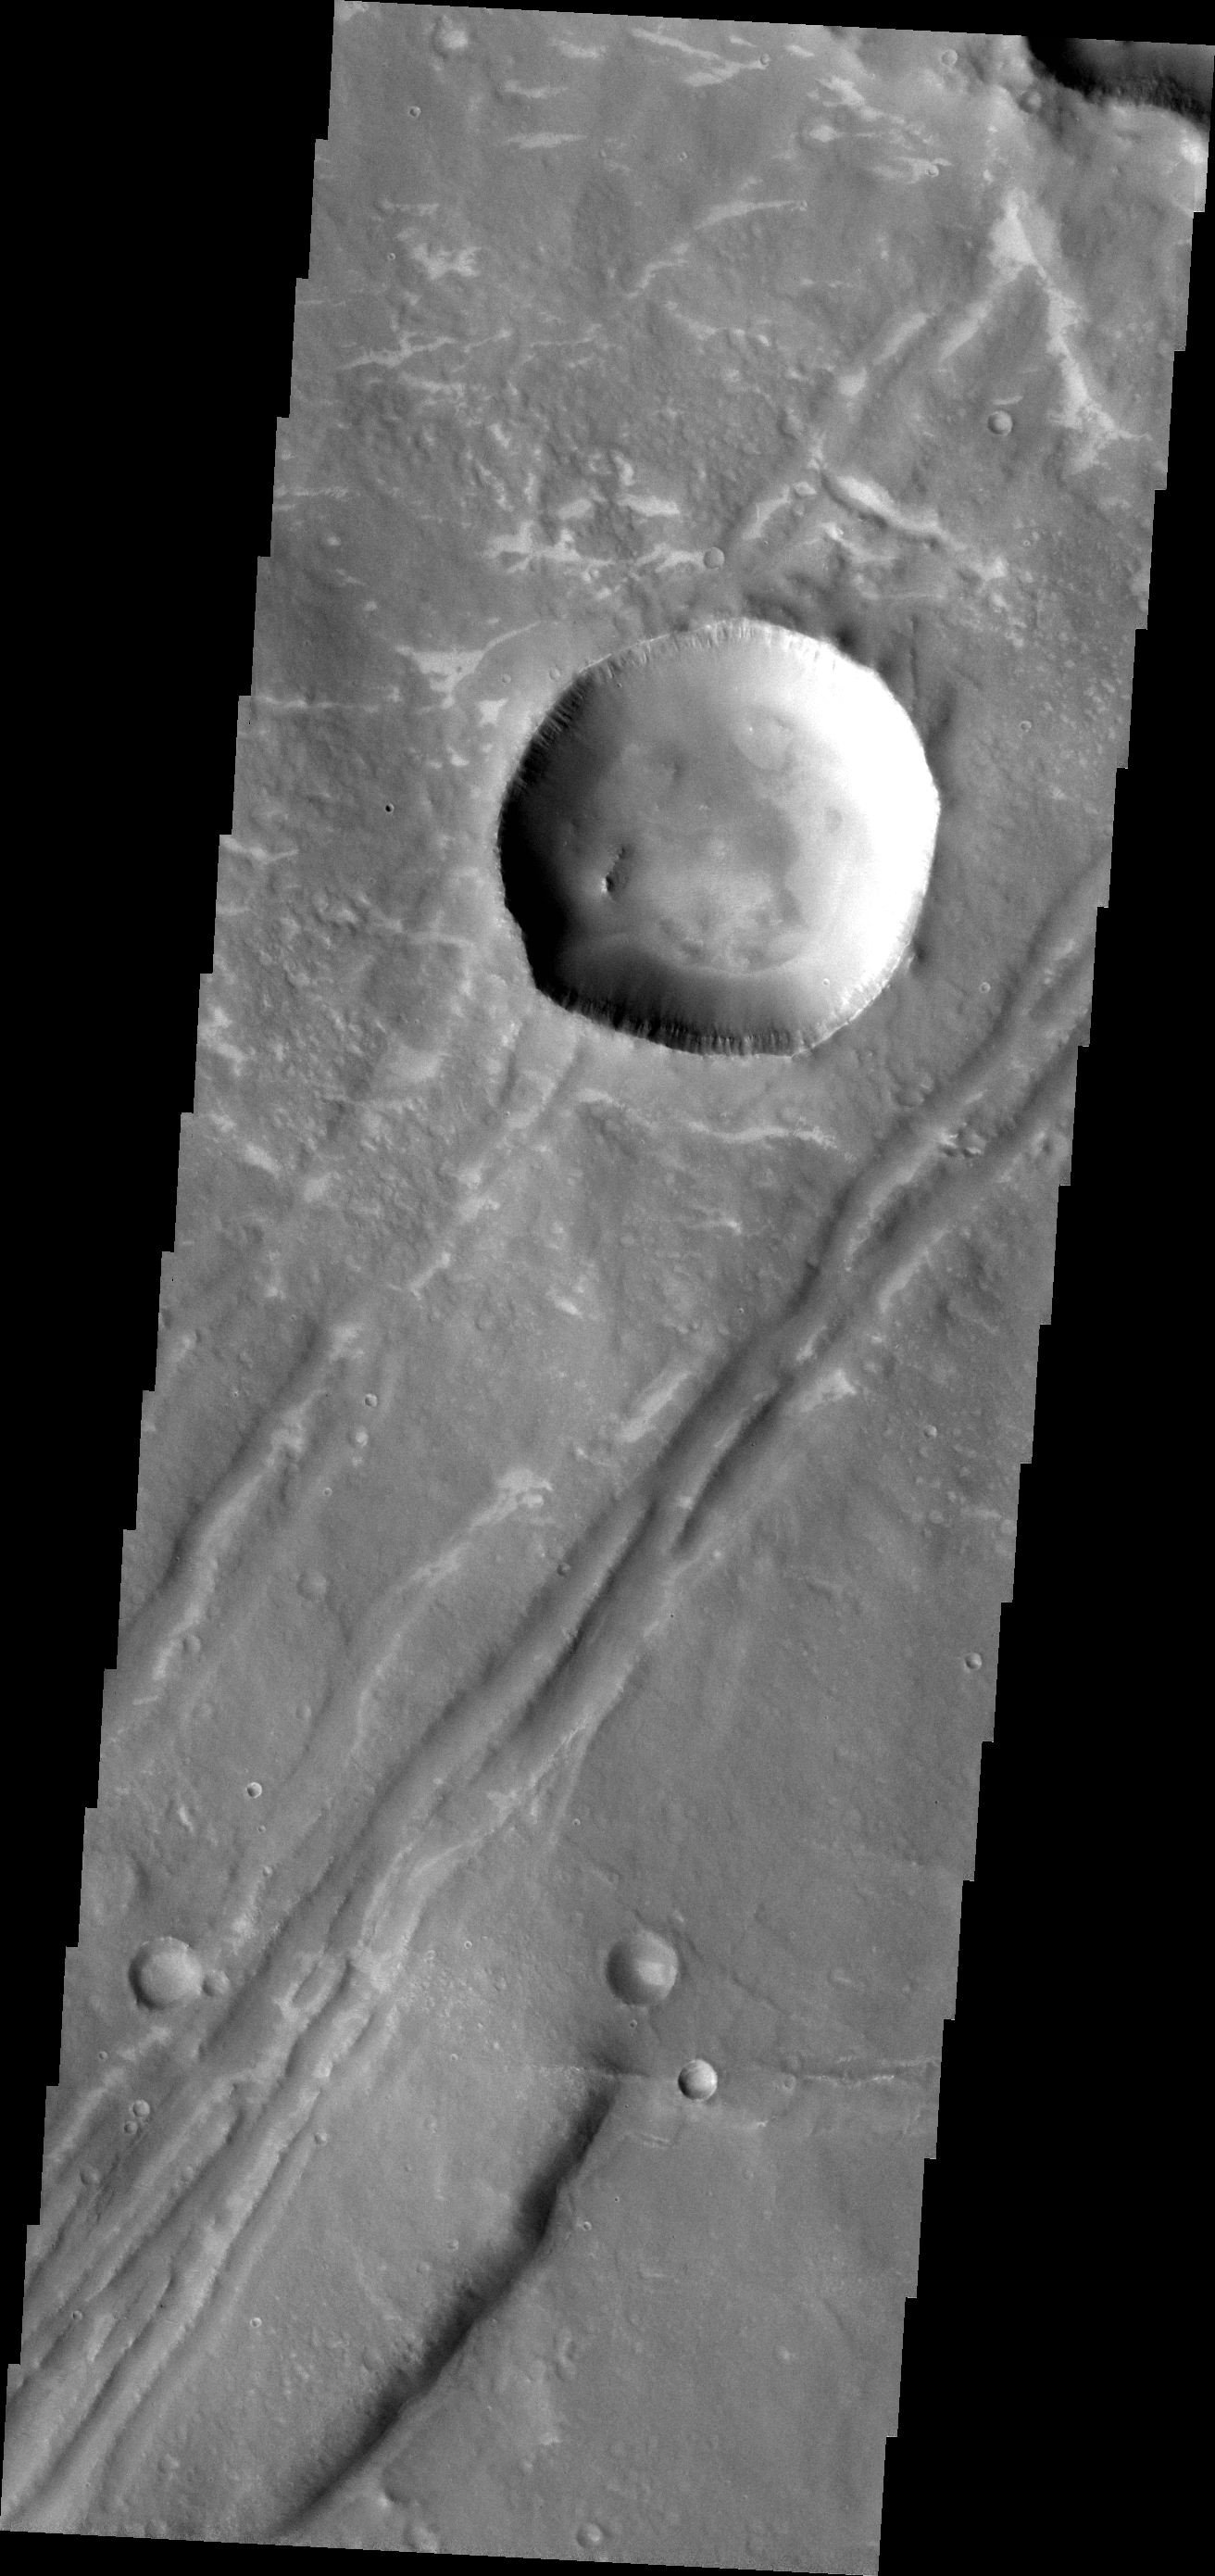

Faults

The depressions and offset ridge in today’s VIS image are evidence of faulting in this region of Sinai Dorsa.

Credit: NASA/JPL-Caltech/ASU